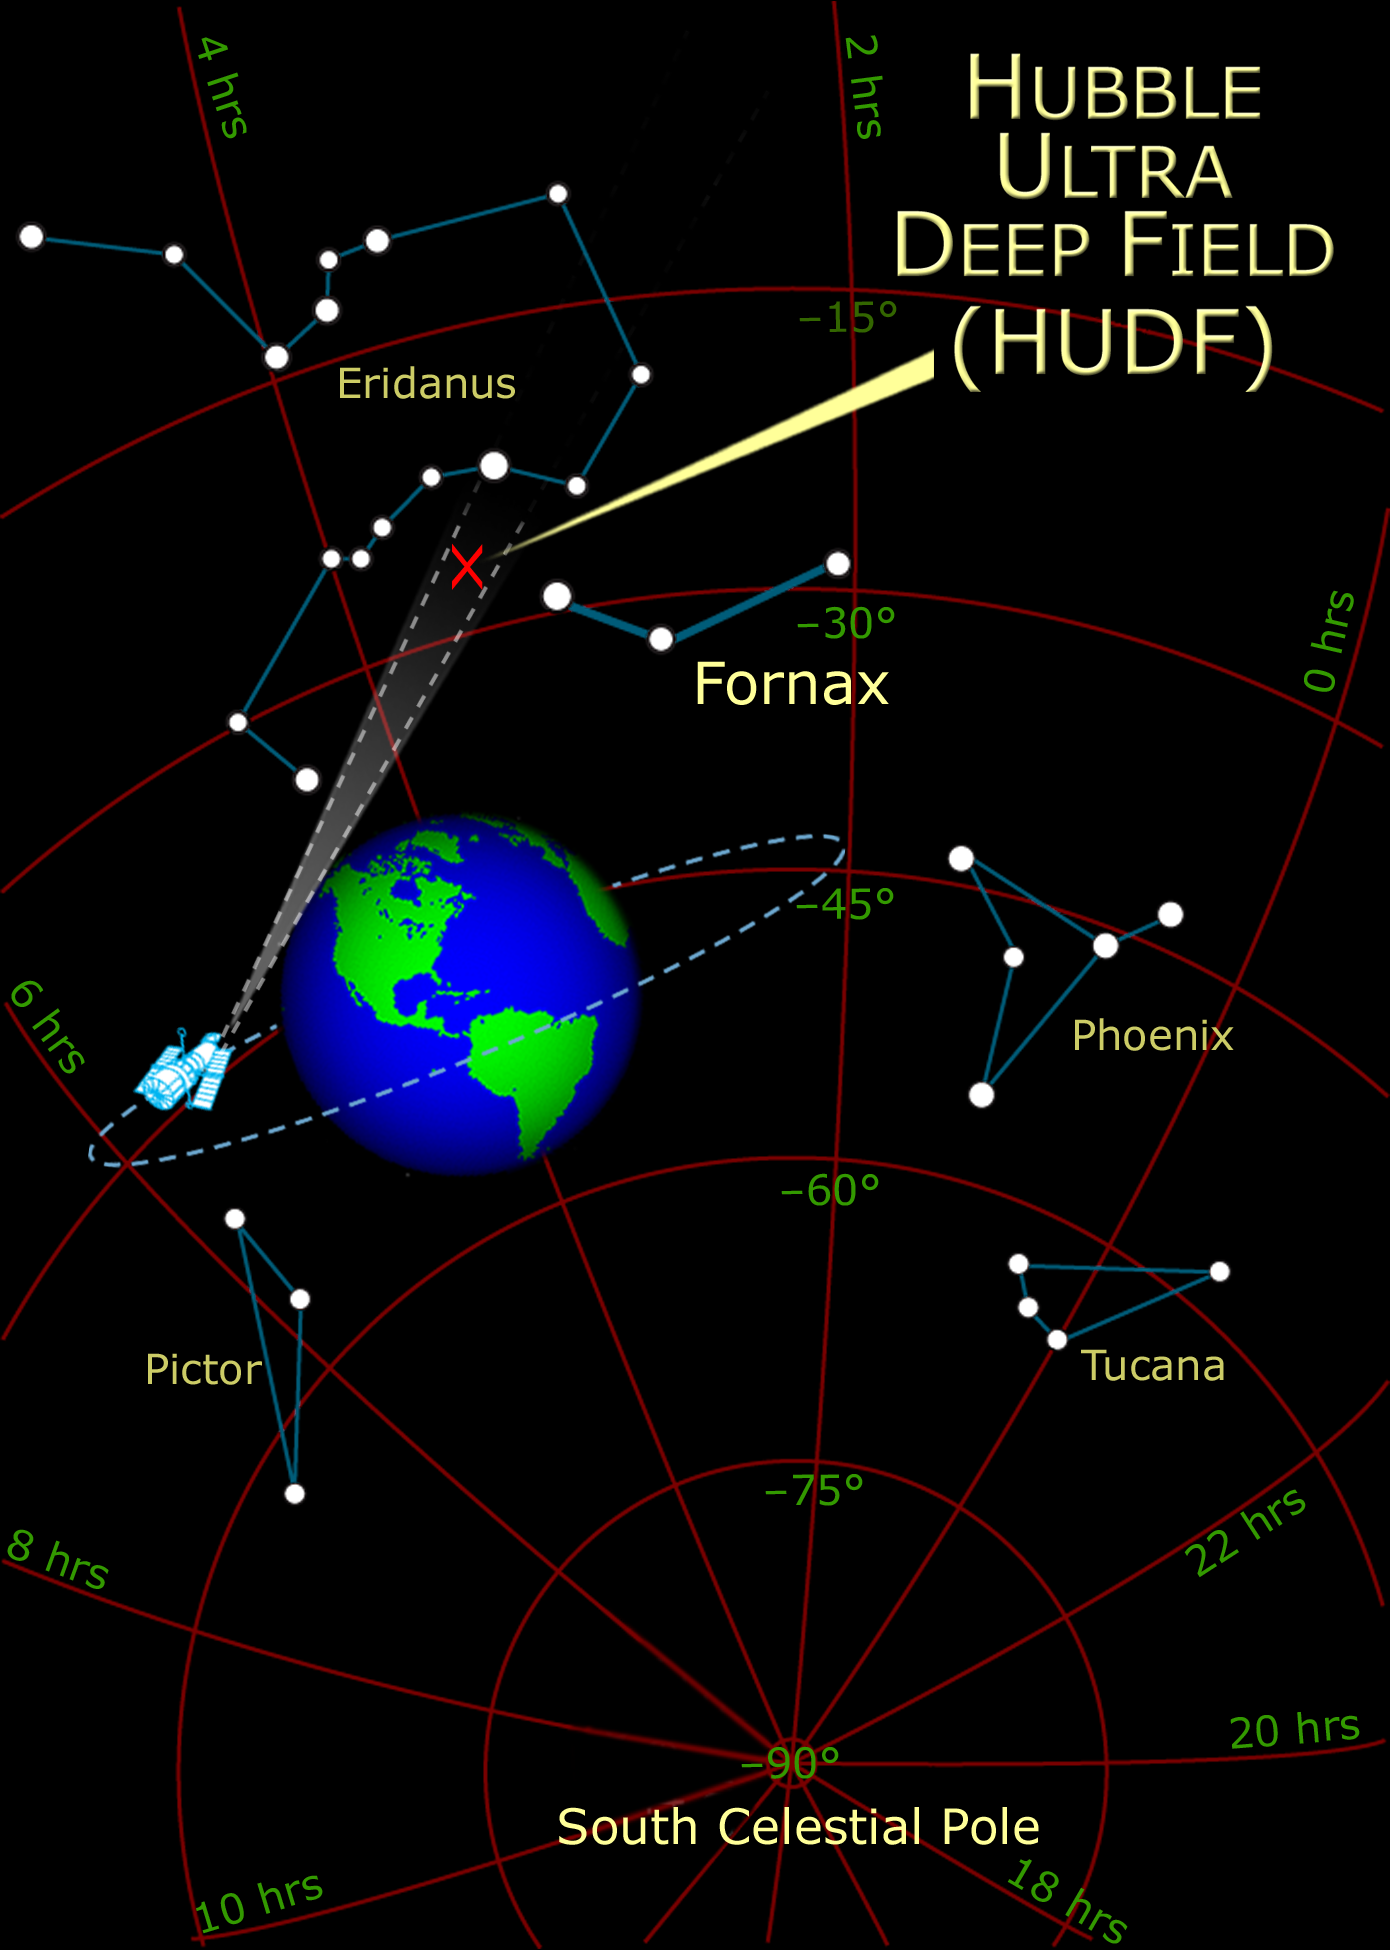

Location of HUDF on the Sky

Credit: NASA, A. Feild and Z. Levay (STScI)